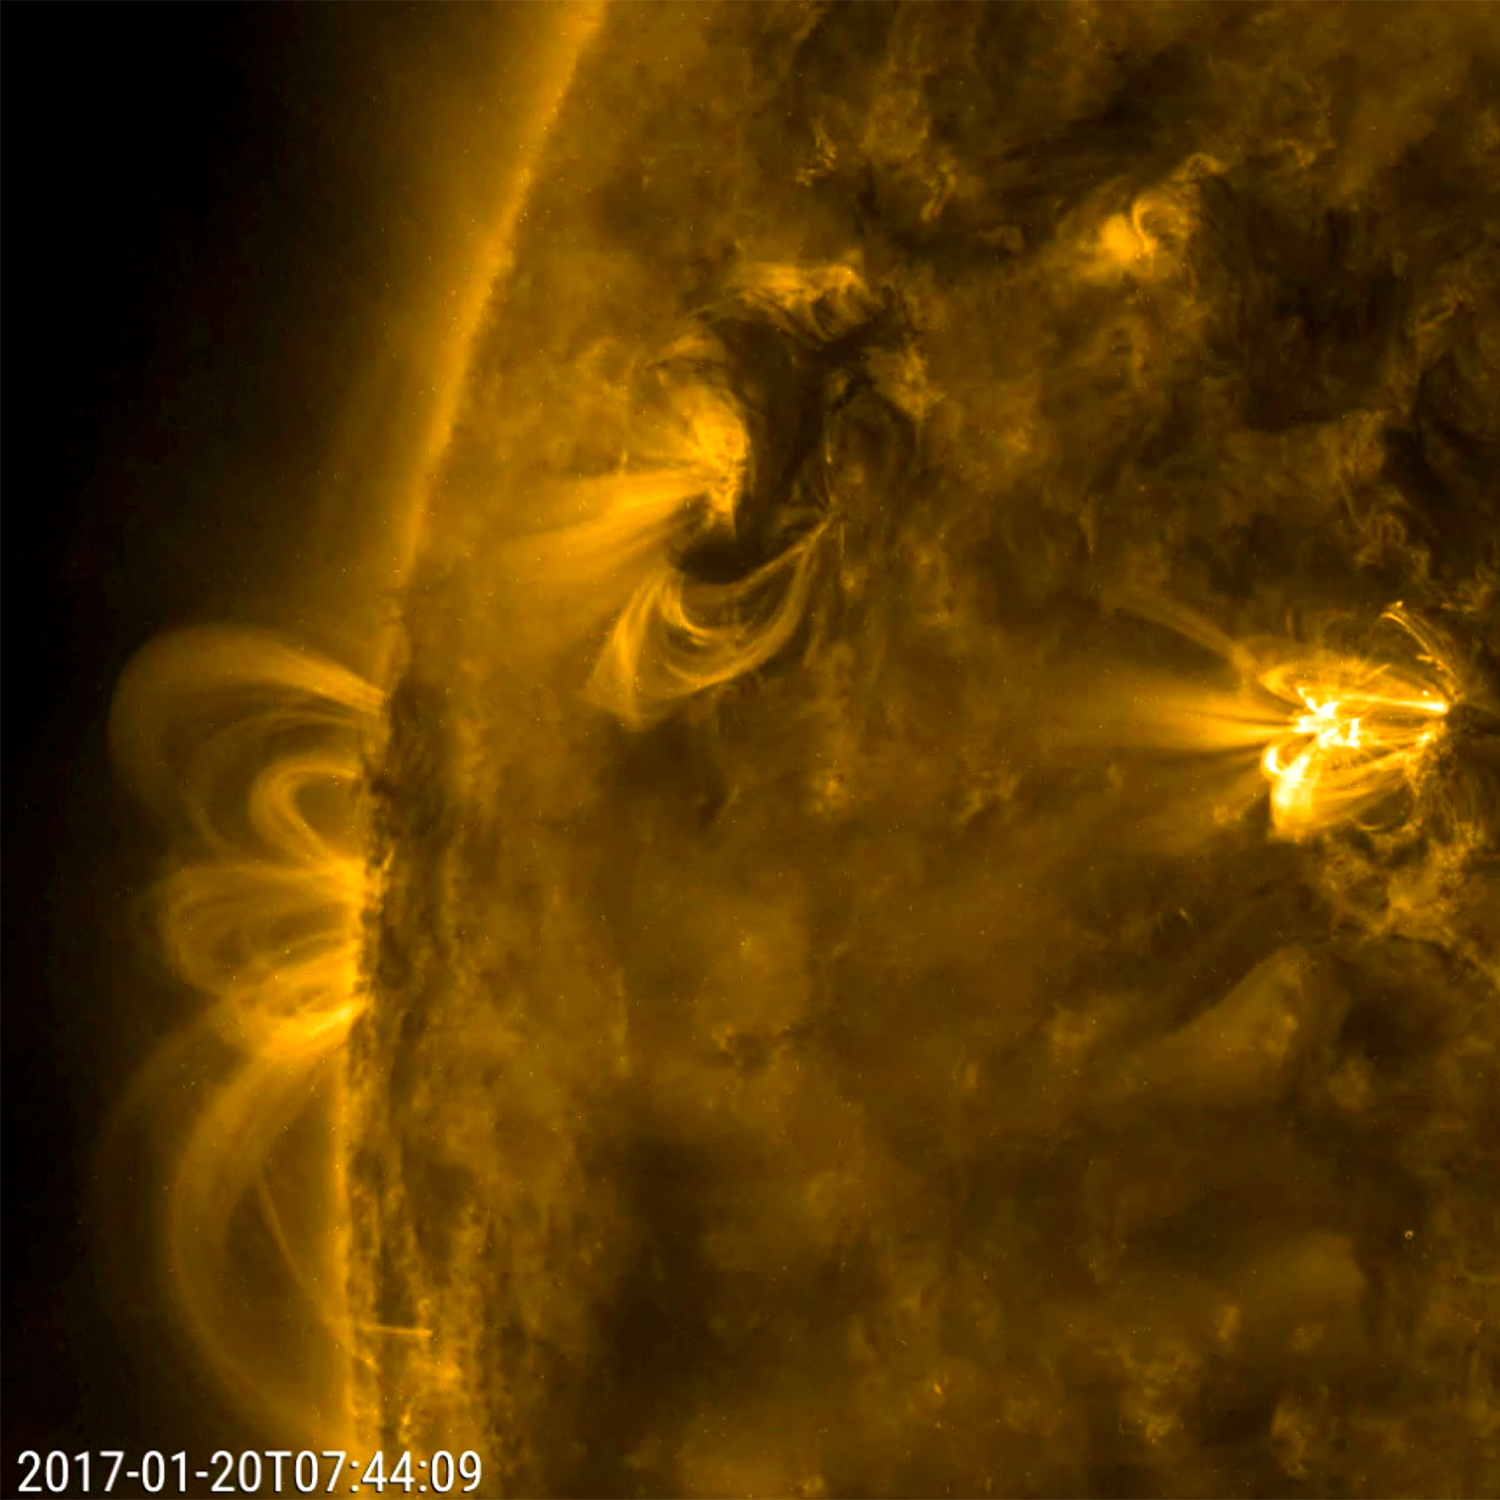

Gyrating Active Region

A close-up video of a small area of the sun highlighted three active regions, but the one in the center caught our attention the most (Jan. 20, 2017). Over half a day this active region sent dark swirls of plasma and bright magnetic arches twisting and turning above it. All the activity in the three areas was driven by competing magnetic forces. The dynamic action was observed in a wavelength of extreme ultraviolet light.

Movies
PIA11703_GyratingActiveRegion_best.mp4
PIA11703_GyratingActiveRegion_sm.mp4

SDO is managed by NASA’s Goddard Space Flight Center, Greenbelt, Maryland, for NASA’s Science Mission Directorate, Washington. Its Atmosphere Imaging Assembly was built by the Lockheed Martin Solar Astrophysics Laboratory (LMSAL), Palo Alto, California.

Credit: NASA/GSFC/Solar Dynamics Observatory